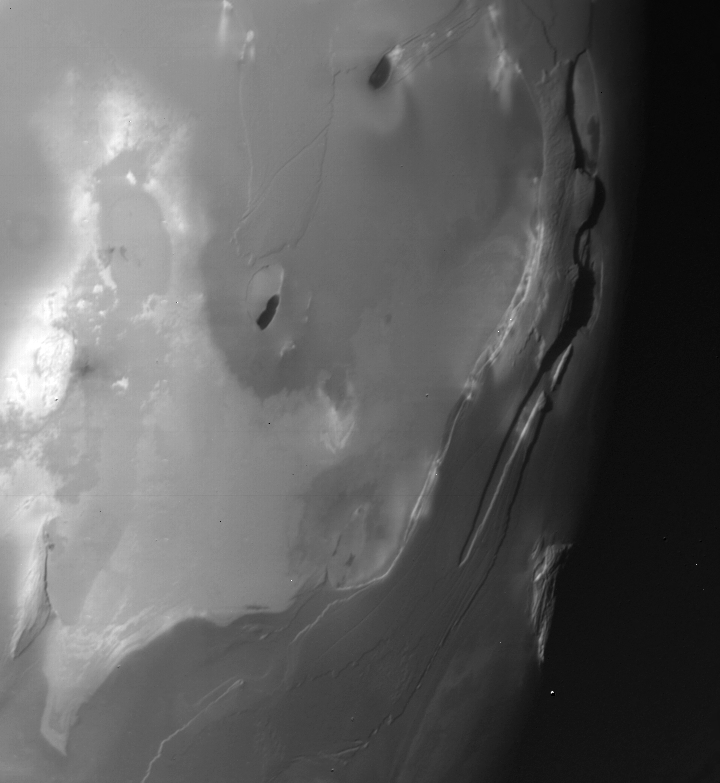

Io – high resolution

This picture of Io was taken by Voyager 1 on the morning of March 5, 1979 at a range of about 92,000 km (55,000 mi.). The view is of the terminator region centered at 60 degrees south latitude and 276 degrees longitude. North is toward the upper left-hand corner of the picture. The Sun is shining from lower-left to upper-left. Shadows cast by cliffs are clearly visible near the terminator. The long valley which parallels the terminator is about 300 km long and 50 km wide. It may be a fault trough due to crustal deformation. Other cliffs which parallel the trough may also be faults. The large bright patch in the lower left portion of the picture, and the two black spots are probably some type of surface deposits. The Voyager Project is managed and controlled by the Jet Propulsion Laboratory for NASA’s Office of Space Science.

Credit: NASA/JPL